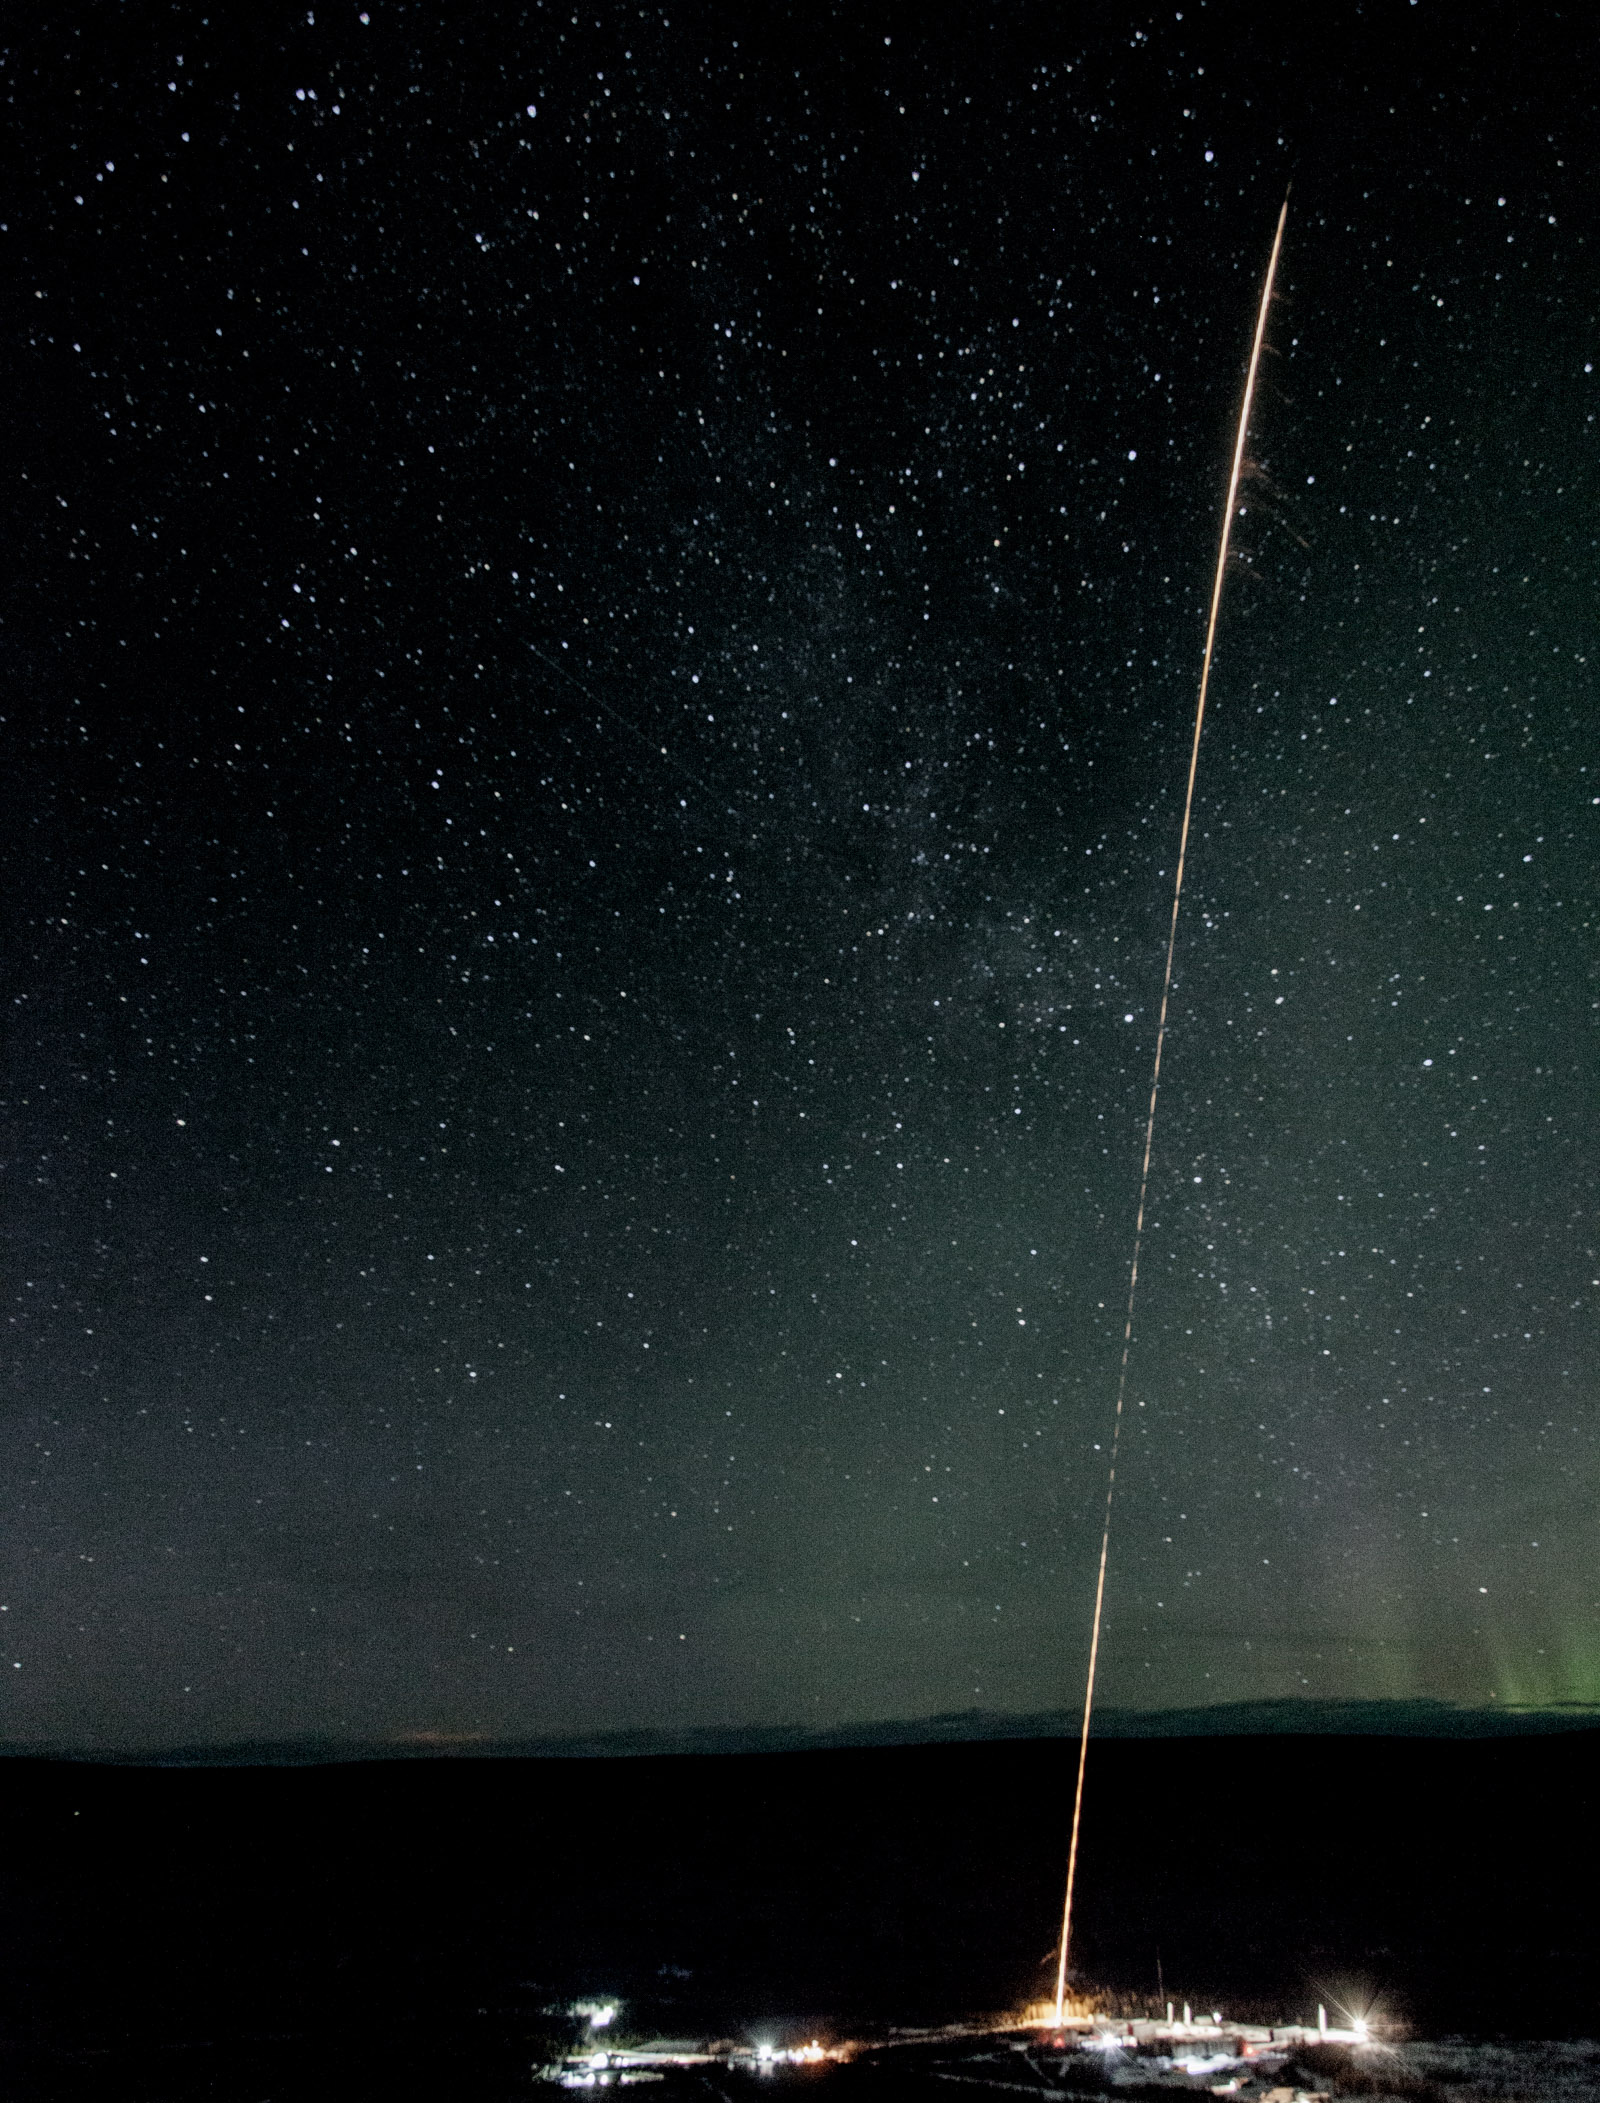

NASA Launches Rocket Into Active Auroras

A test rocket is launched the night of Feb. 17 from the Poker Flat Research Range in Alaska. Test rockets are launched as part of the countdown to test out the radar tracking systems. NASA is launching five sounding rockets from the Poker Range into active auroras to explore the Earth's magnetic environment and its impact on Earth’s upper atmosphere and ionosphere. The launch window for the four remaining rockets runs through March 3.

Credit: NASA/Terry Zaperach